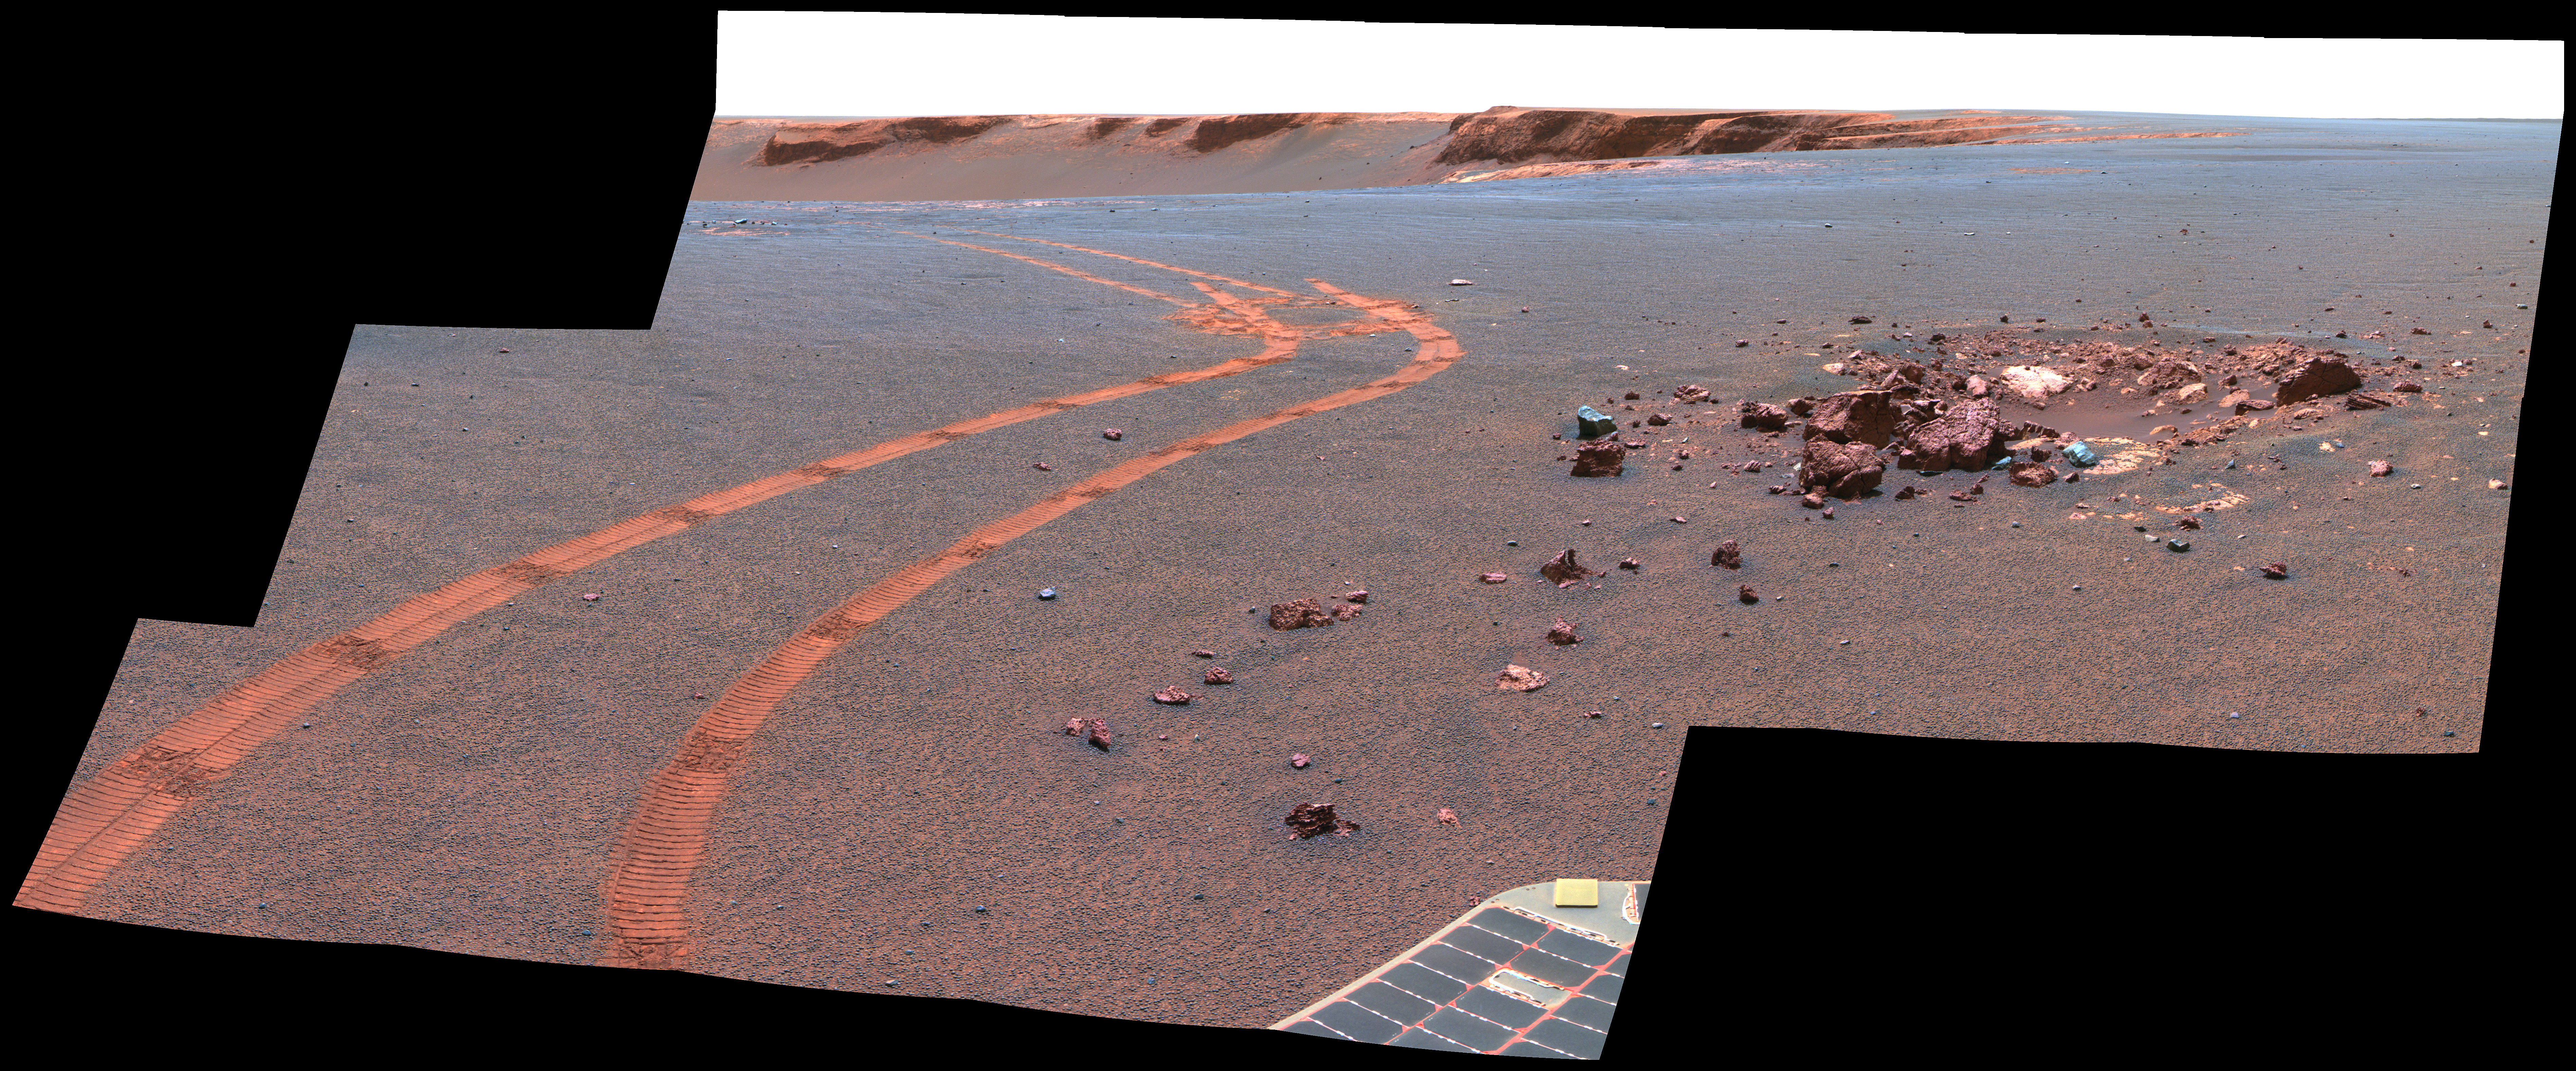

D-Star Panorama by Opportunity (False Color)

NASA’s twin Mars Exploration Rovers have been getting smarter as they get older. This view from Opportunity shows the tracks left by a drive executed with more onboard autonomy than has been used on any other drive by a Mars rover.

Opportunity made the curving, 15.8-meter (52-foot) drive during its 1,160th Martian day, or sol (April 29, 2007). It was testing a navigational capability called “Field D-star,” which enables the rover to plan optimal long-range drives around any obstacles in order to travel the most direct safe route to the drive’s designated destination. Opportunity and its twin, Spirit, did not have this capability until the third year after their January 2004 landings on Mars. Earlier, they could recognize hazards when they approached them closely, then back away and try another angle, but could not always find a safe route away from hazards. Field D-Star and several other upgrades were part of new onboard software uploaded from Earth in 2006. The Sol 1,160 drive by Opportunity was a Martian field test of Field D-Star and also used several other features of autonomy, including visual odometry to track the rover’s actual position after each segment of the drive, avoidance of designated keep-out zones, and combining information from two sets of stereo images to consider a wide swath of terrain in analyzing the route.

Two days later, on Sol 1,162, (May 1, 2007), Opportunity was still at the location it reached during that drive, and the rover’s panoramic camera (Pancam) took the exposures combined into this image.

Victoria Crater is in the background, at the top of the image. The Sol 1,160 drive began at the place near the center of the image where tracks overlap each other. Tracks farther away were left by earlier drives nearer to the northern rim of the crater. For scale, the distance between the parallel tracks left by the rover’s wheels is about 1 meter (39 inches) from the middle of one track to the middle of the other. The rocks in the center foreground are roughly 7 to 10 centimeters (3 to 4 inches) tall. The rover could actually drive over them easily, but for this test, settings in the onboard hazard-detection software were adjusted to make these smaller rocks be considered dangerous to the rover. The patch of larger rocks to the right was set as a keep-out zone. The location from which this image was taken is where the rover stopped driving to communicate with Earth. A straight line from the starting point to the destination would be 11 meters (36 feet). Opportunity plotted and followed a smoothly curved, efficient path around the rocks, always keeping the rover in safe areas.

This view combines separate images taken through the Pancam filters centered on wavelengths of 753 nanometers, 535 nanometers and 432 nanometers. It is presented in a false-color stretch to bring out subtle color differences in the scene.

Credit: NASA/JPL-Caltech/Cornell University